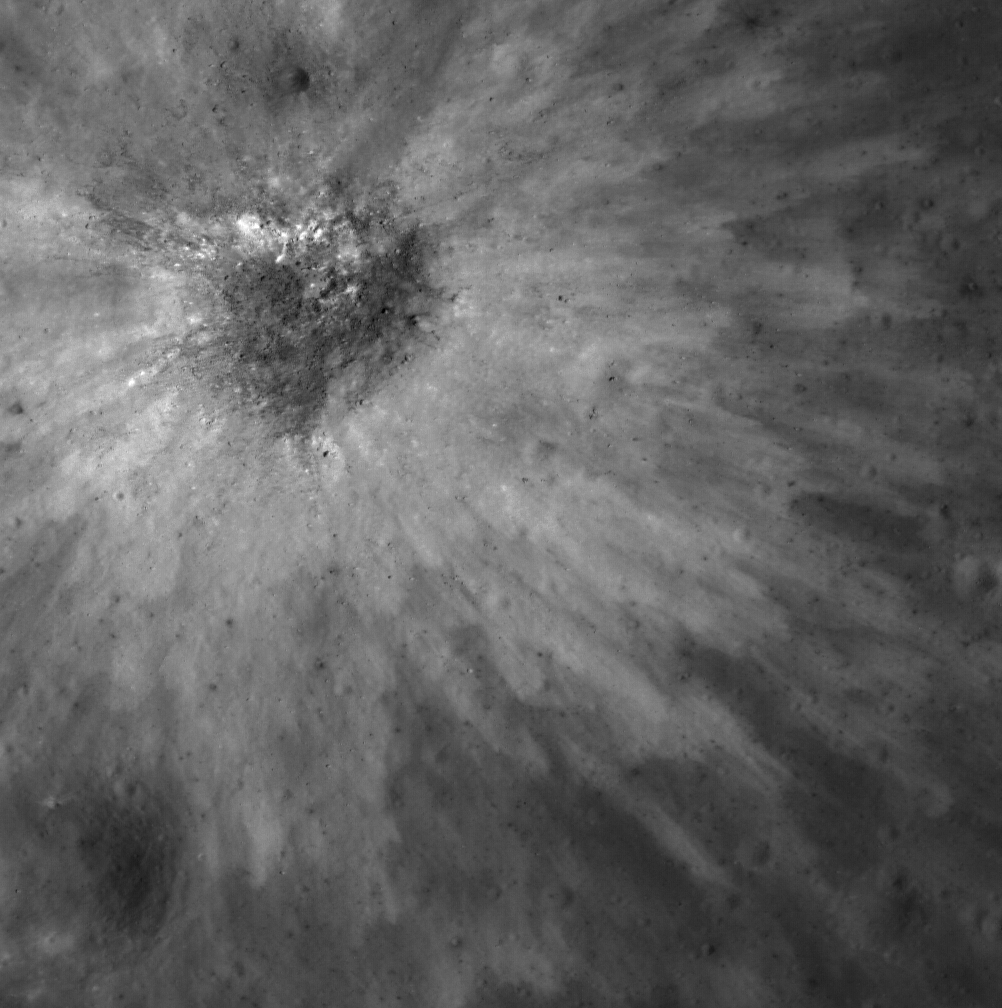

Intricate Young Ejecta Blanket in Ancient Murchison Crater

Overlapping petals of bright ejecta illustrate the complexity of ejecta emplacement, even in smaller impact events. The source crater is ~120 meters in diameter and lies on the floor of Murchison Crater, one of the Constellation Program regions of interest. Image size is 500-meter x 500-meter from LROC NAC frame M111599349RE; north is up.

A complex ejecta blanket is still preserved around this unnamed young crater, ~120 meter in diameter at 4.757° N, 359.5° E. Numerous discrete fingers of bright material ejected from the crater can be seen overlapping one another. A rough approximation of the crater depth based on its diameter suggests that the bright material was excavated from within tens of meters beneath the original surface.

Just north of the rim, a much smaller, younger crater is superimposed on the bright ejecta. That this crater and its ejecta appear to be dark against the underlying bright ejecta blanket shows that it excavated darker material. Based on this crater’s size (~14 m diameter), material ejected during its formation would have come from only a few meters deep. It appears that the original surface had a thin dark layer of material overlying a brighter subsurface. This contrast is an excellent example of how scientists use impacts craters, of all sizes, to probe the subsurface.

The light and dark patterns in the ejecta are revealed quite clearly because the Sun was high when this image was taken: the incidence, i.e., the angle between the Sun and the zenith (straight overhead), was 29°. Such illumination highlights variations in surface brightness; for the same reason, topographic shading is more muted.

NASA’s Goddard Space Flight Center built and manages the mission for the Exploration Systems Mission Directorate at NASA Headquarters in Washington. The Lunar Reconnaissance Orbiter Camera was designed to acquire data for landing site certification and to conduct polar illumination studies and global mapping. Operated by Arizona State University, the LROC facility is part of the School of Earth and Space Exploration (SESE). LROC consists of a pair of narrow-angle cameras (NAC) and a single wide-angle camera (WAC). The mission is expected to return over 70 terabytes of image data.

Credit: NASA/GSFC/Arizona State University